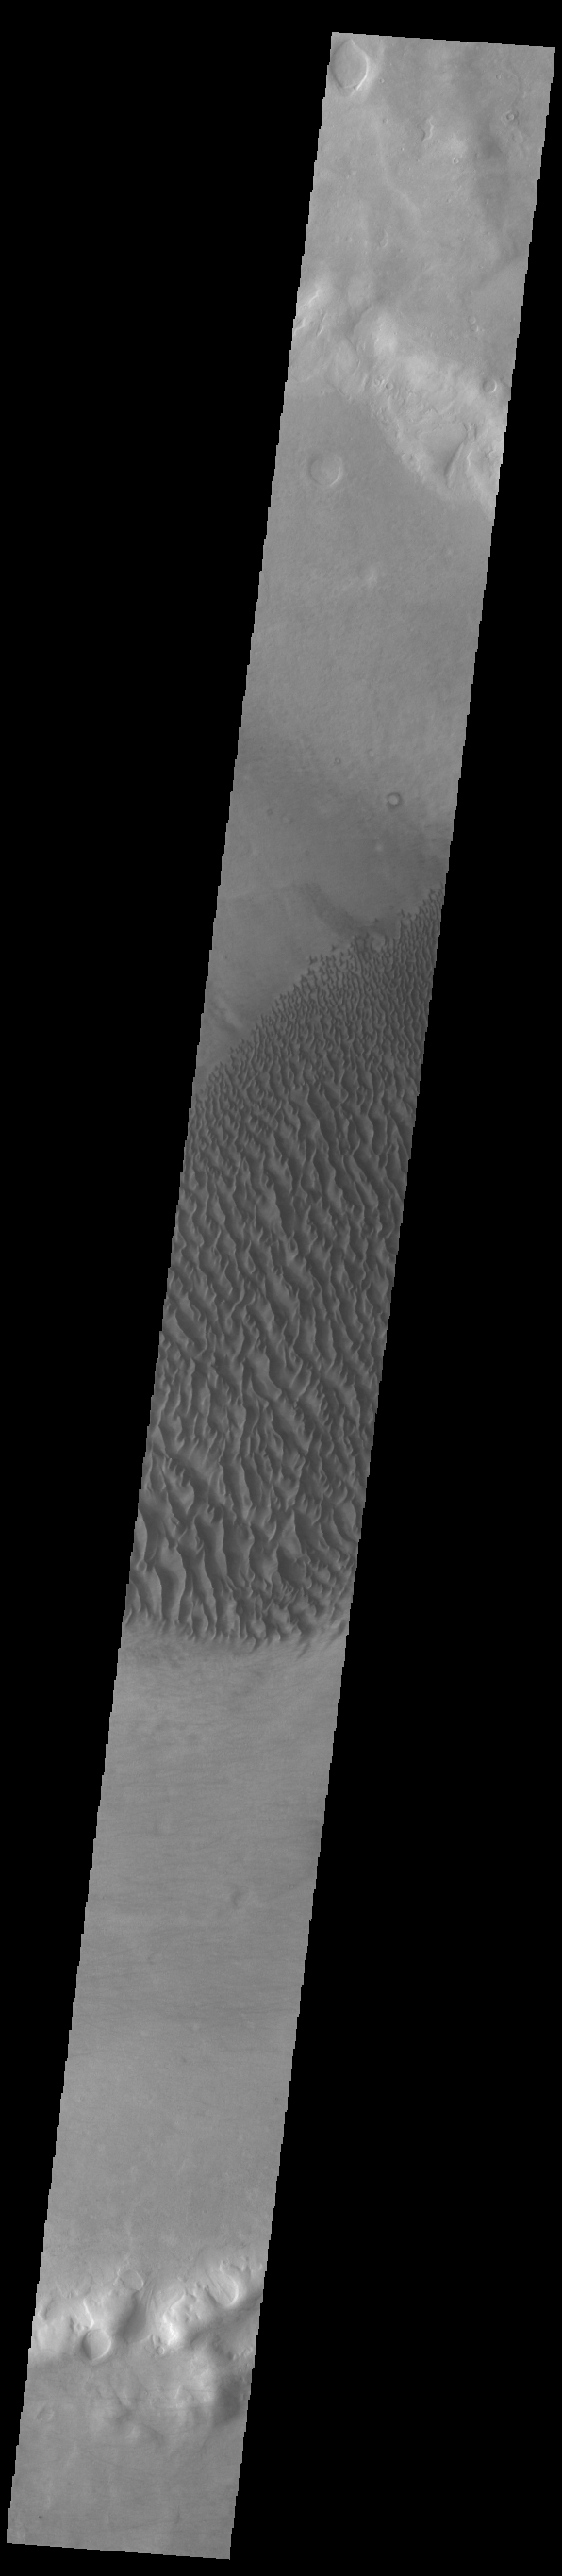

Proctor Crater Dunes

This VIS image displays sand dunes within Proctor Crater. These dunes are composed of basaltic sand that has collected in the bottom of the crater. The topographic depression of the crater forms a sand trap that prevents the sand from escaping. Dune fields are common in the bottoms of craters on Mars and appear as dark splotches that often lean up against the downwind walls of the craters. Dunes are useful for studying both the geology and meteorology of Mars. The sand forms by erosion of larger rocks, but it is unclear when and where this erosion took place on Mars or how such large volumes of sand could be formed. The dunes also indicate the local wind directions by their morphology. In this case, there are few clear slipfaces that would indicate the downwind direction. The crests of the dunes also typically run north-south in the image. This dune form indicates that there are probably two prevailing wind directions that run east and west (left to right and right to left). Proctor Crater is located in Noachis Terra and is 168 km (104 miles) in diameter.

Credit: NASA/JPL-Caltech/ASU